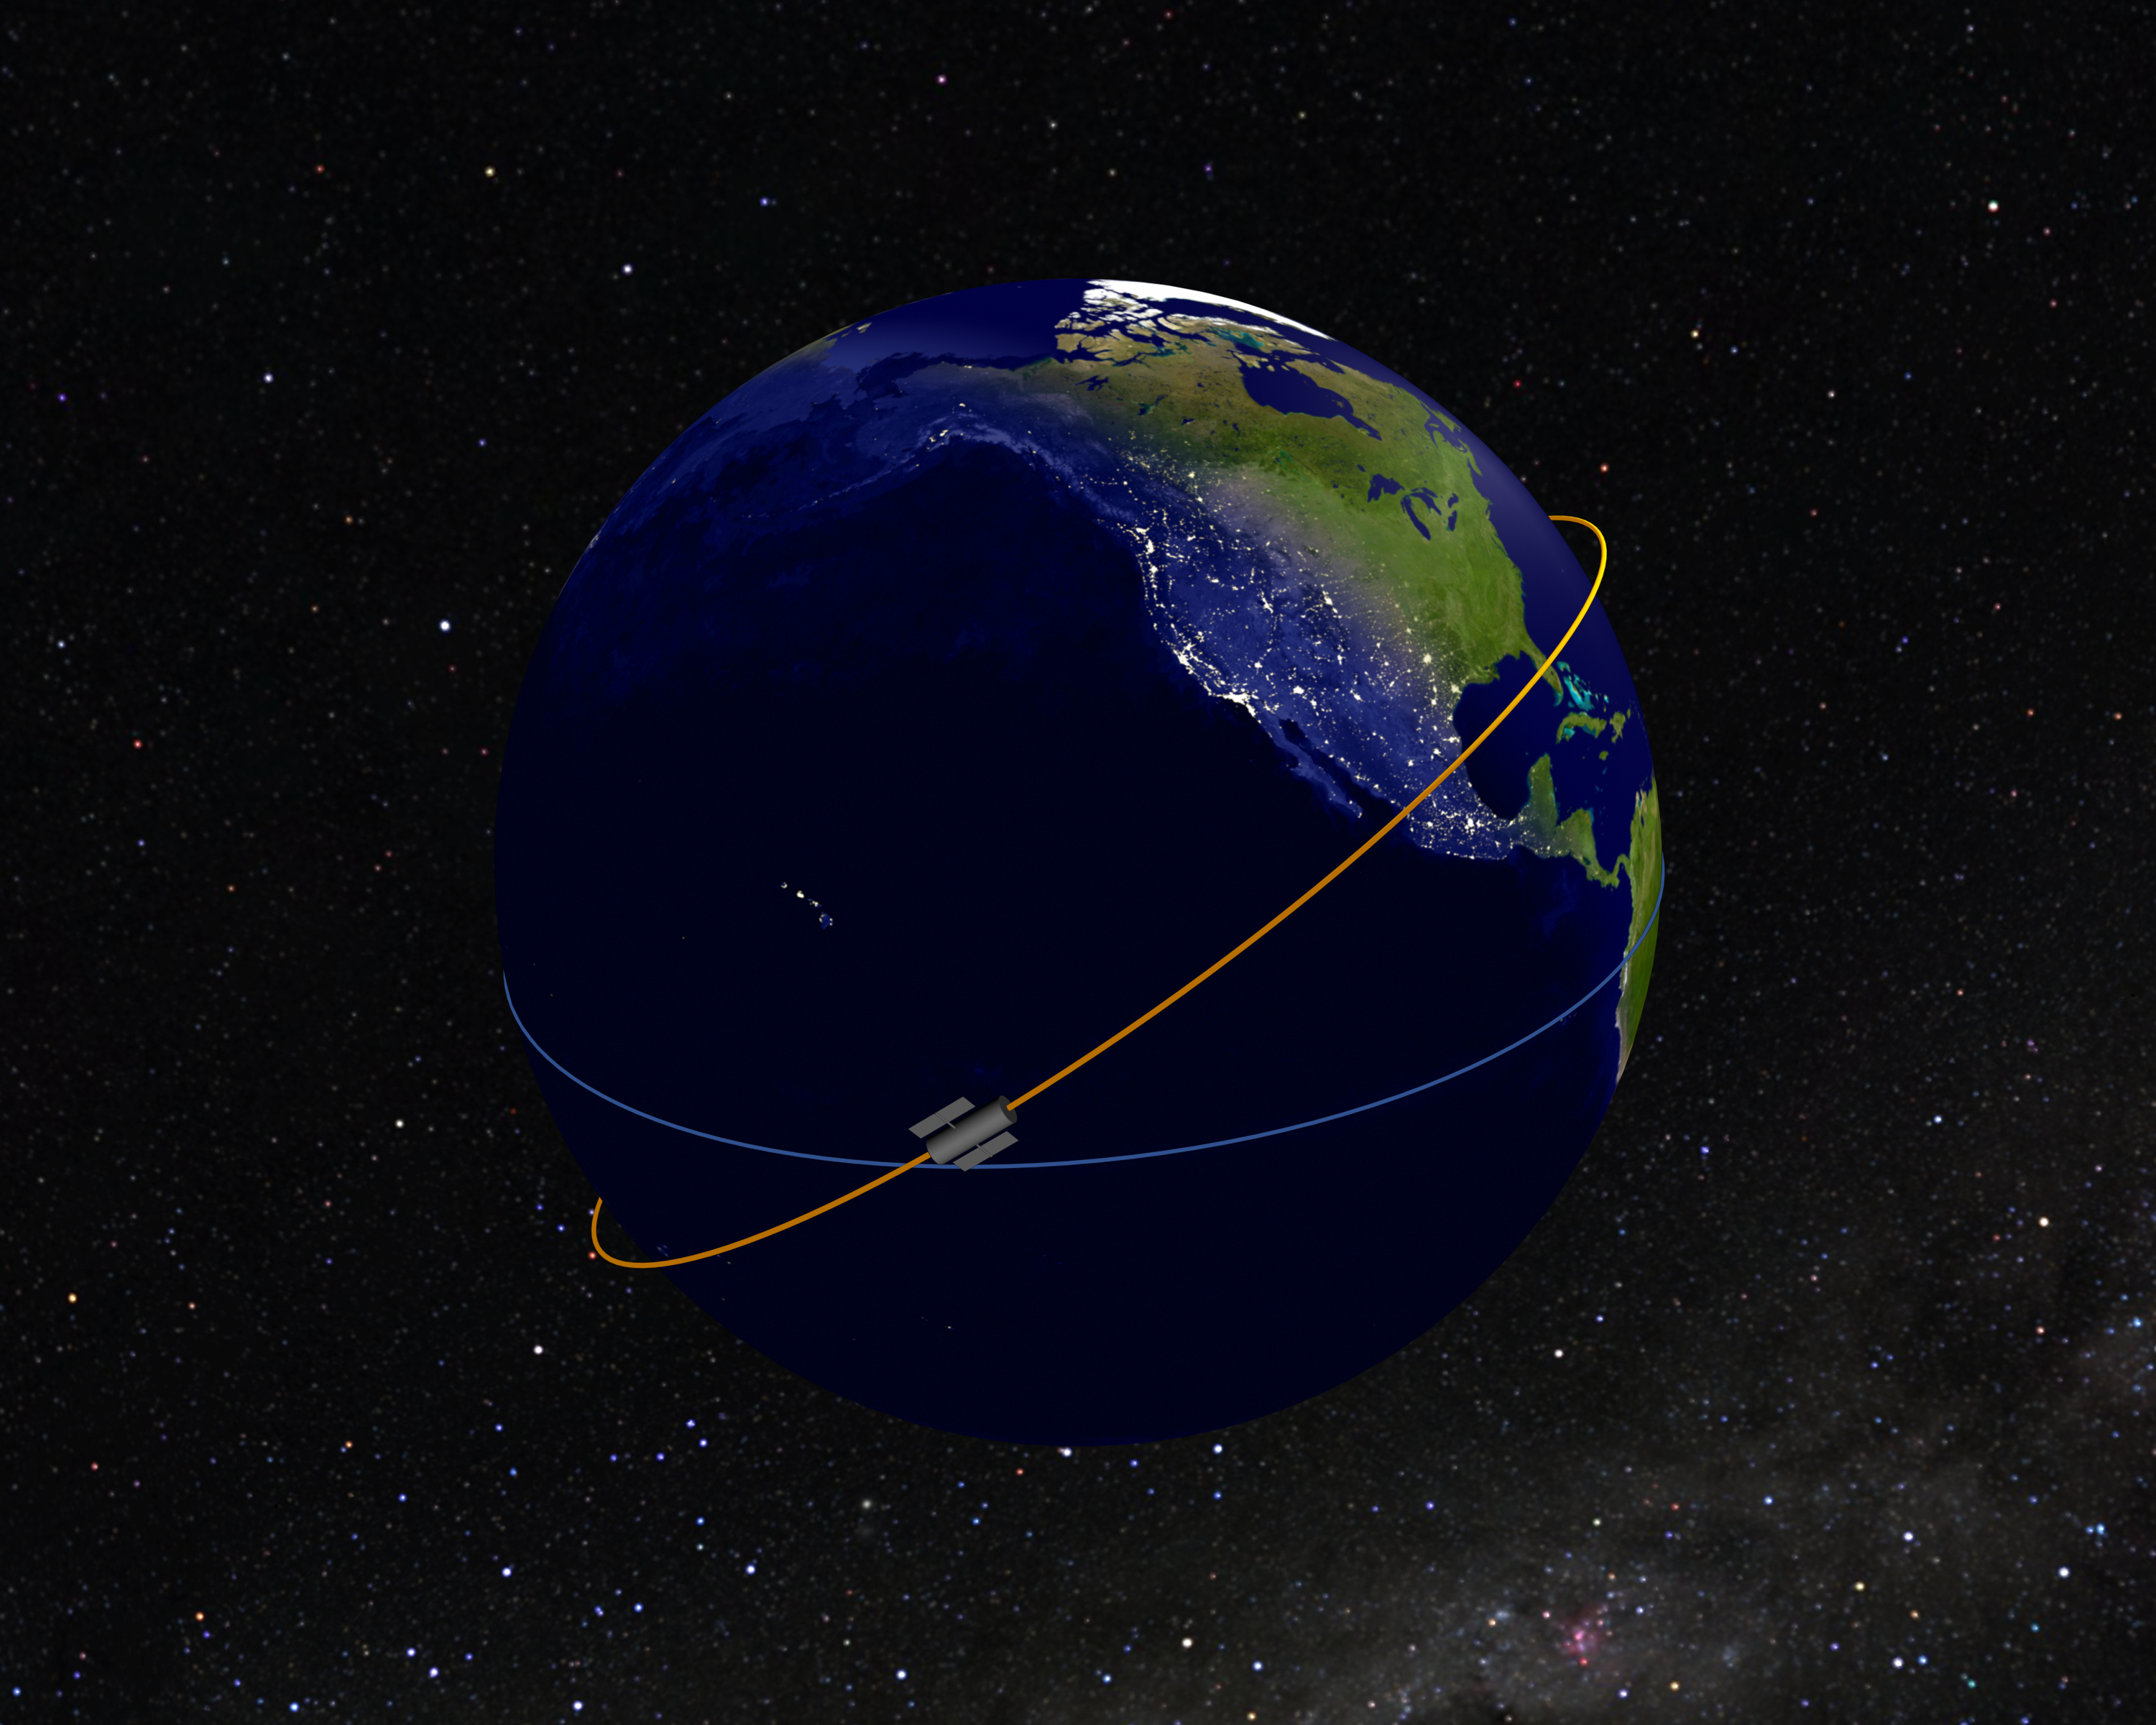

Hubble’s Location at 100,000th Orbit Milestone (Artist’s Illustration)

NASA's Hubble Space Telescope reached a milestone of 100,000 orbits at 7:42 a.m. EDT on Monday, August 11, 2008. At that time the telescope was flying above the midway point of the Pacific Ocean and directly over the equator, heading northward. Hubble completes an orbit around Earth approximately once every 90 minutes.

Credit: NASA, ESA, and G. Bacon (STScI)